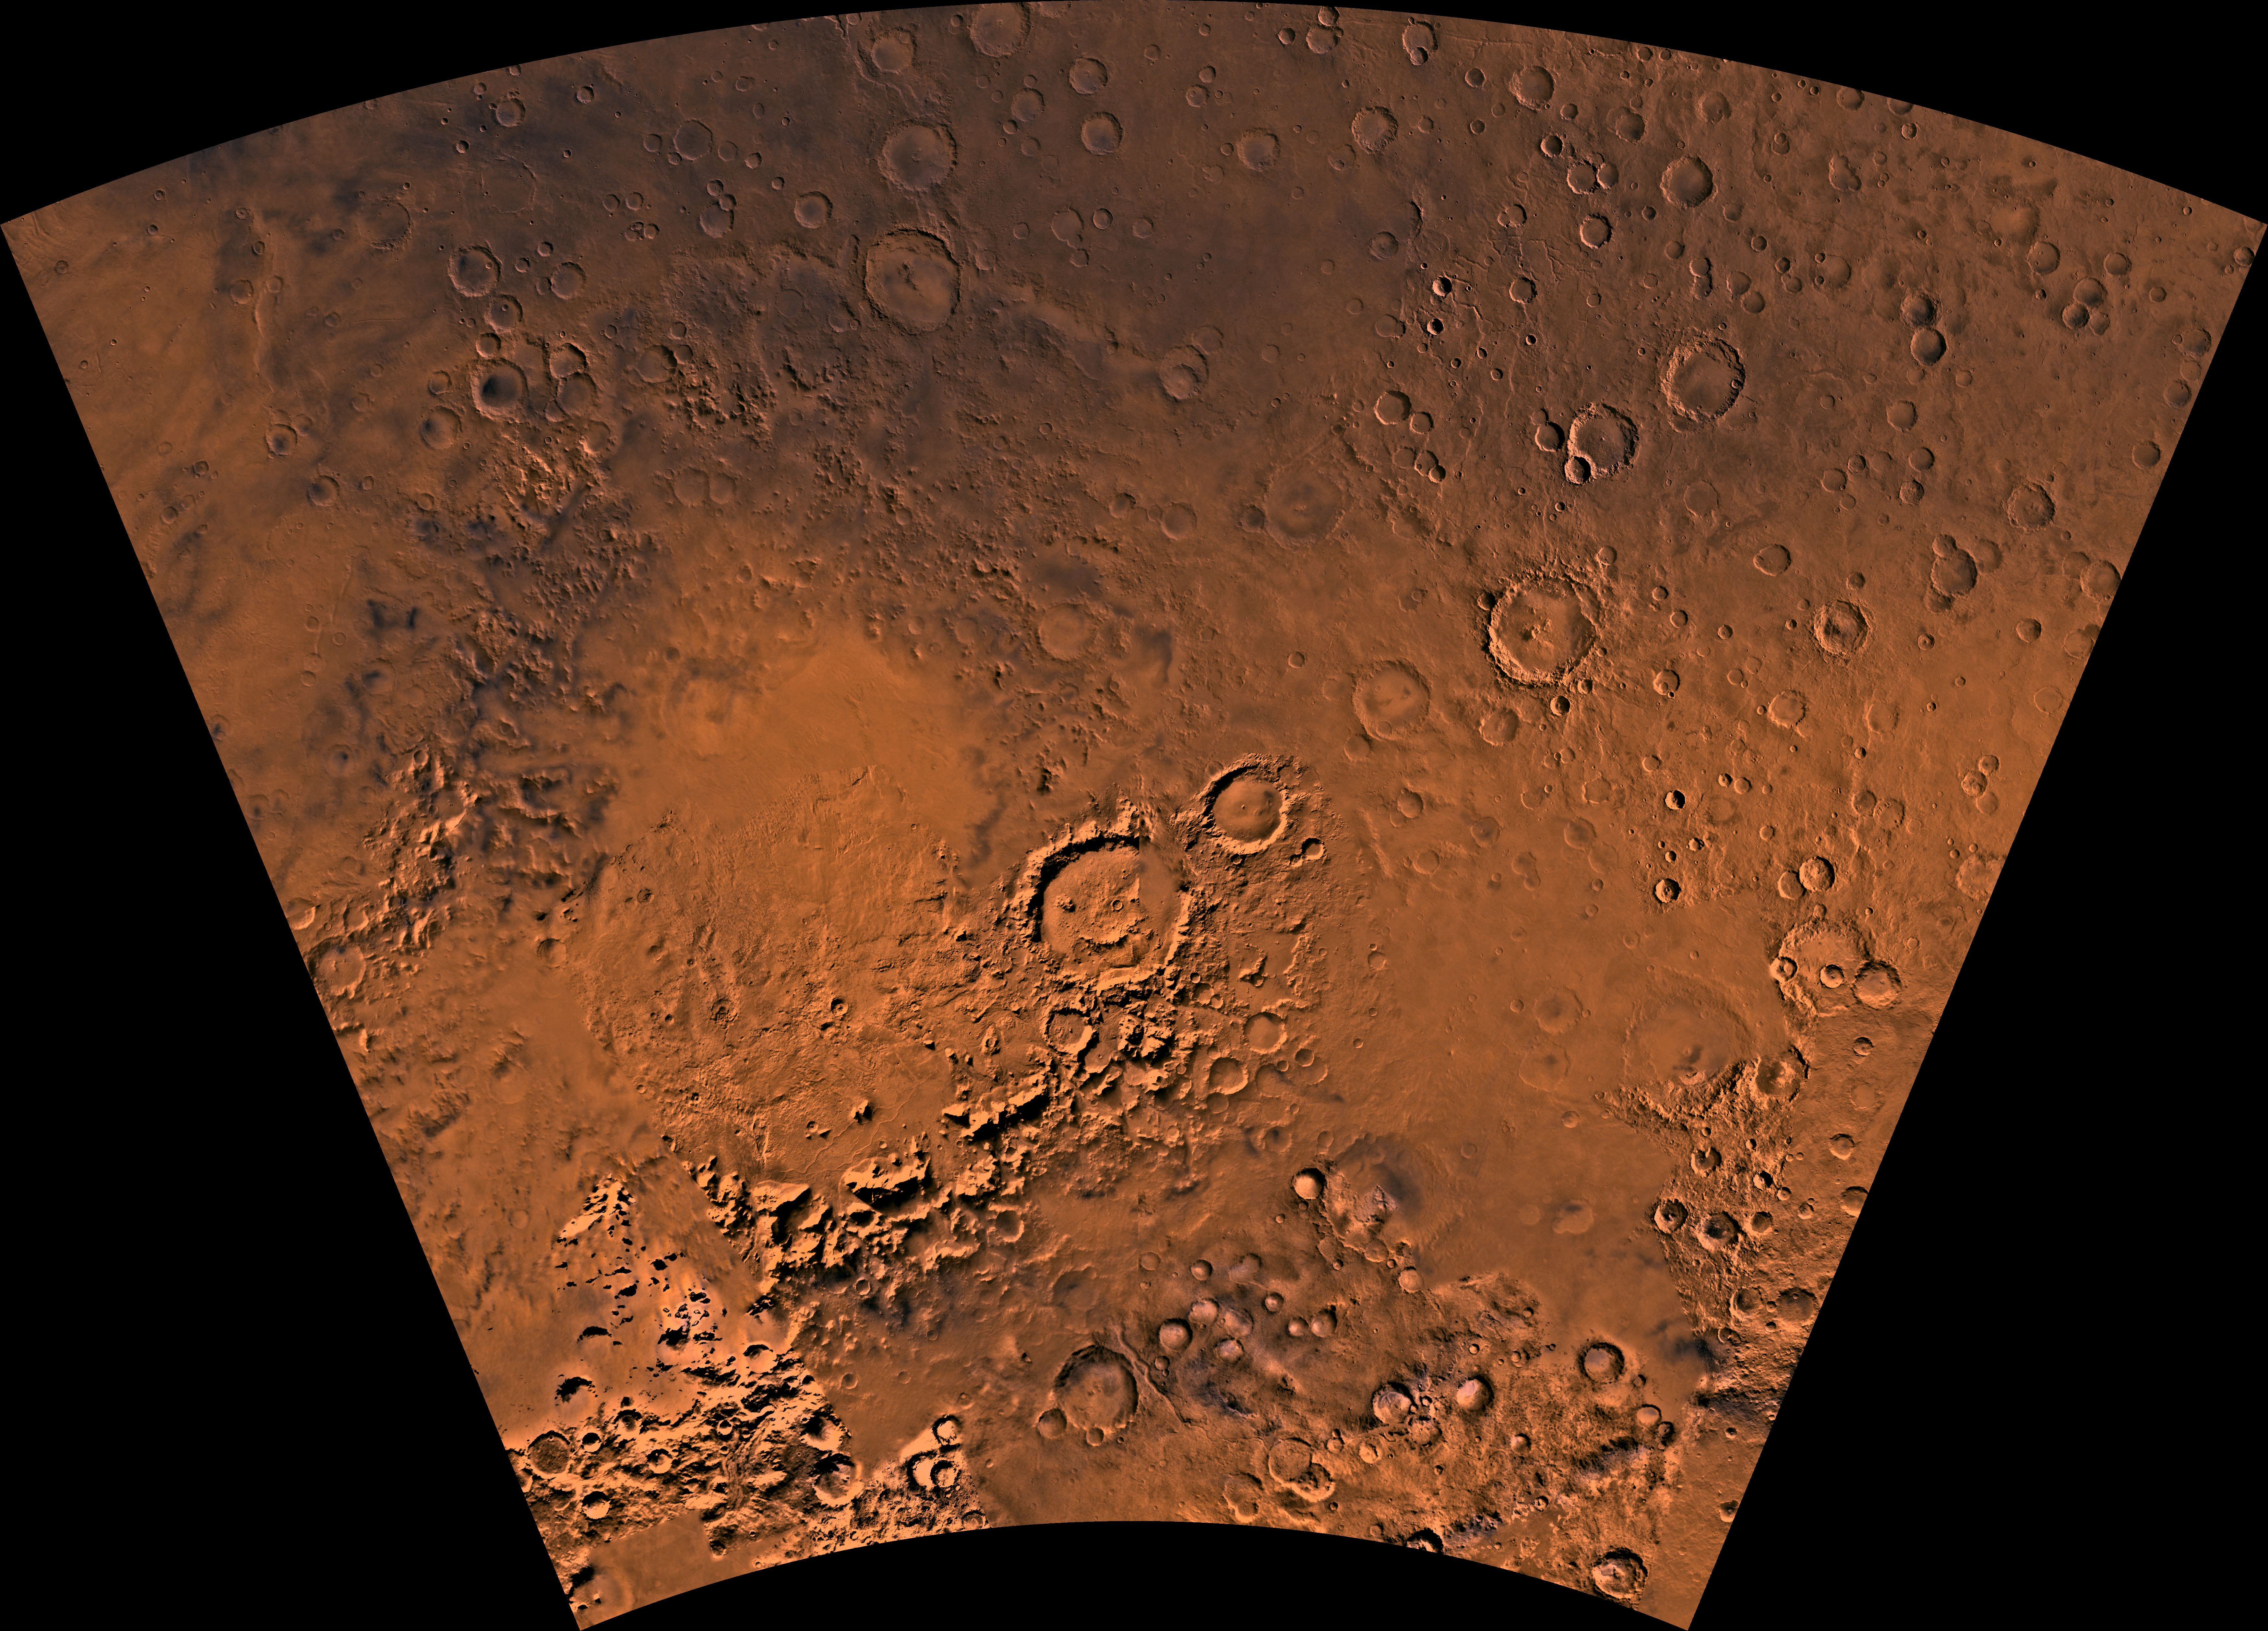

MC-26 Argyre Region

Mars digital-image mosaic merged with color of the MC-26 quadrangle, Argyre region of Mars. The west-central part is marked by the large Argyre impact basin, defined by a rim of rugged mountain blocks that surrounds a nearly circular expanse of light-colored plains 800 km across. The large basin is surrounded by heavily cratered highlands. Latitude range -65 to -30 degrees, longitude range 0 to 60 degrees.

Credit: NASA/JPL/USGS